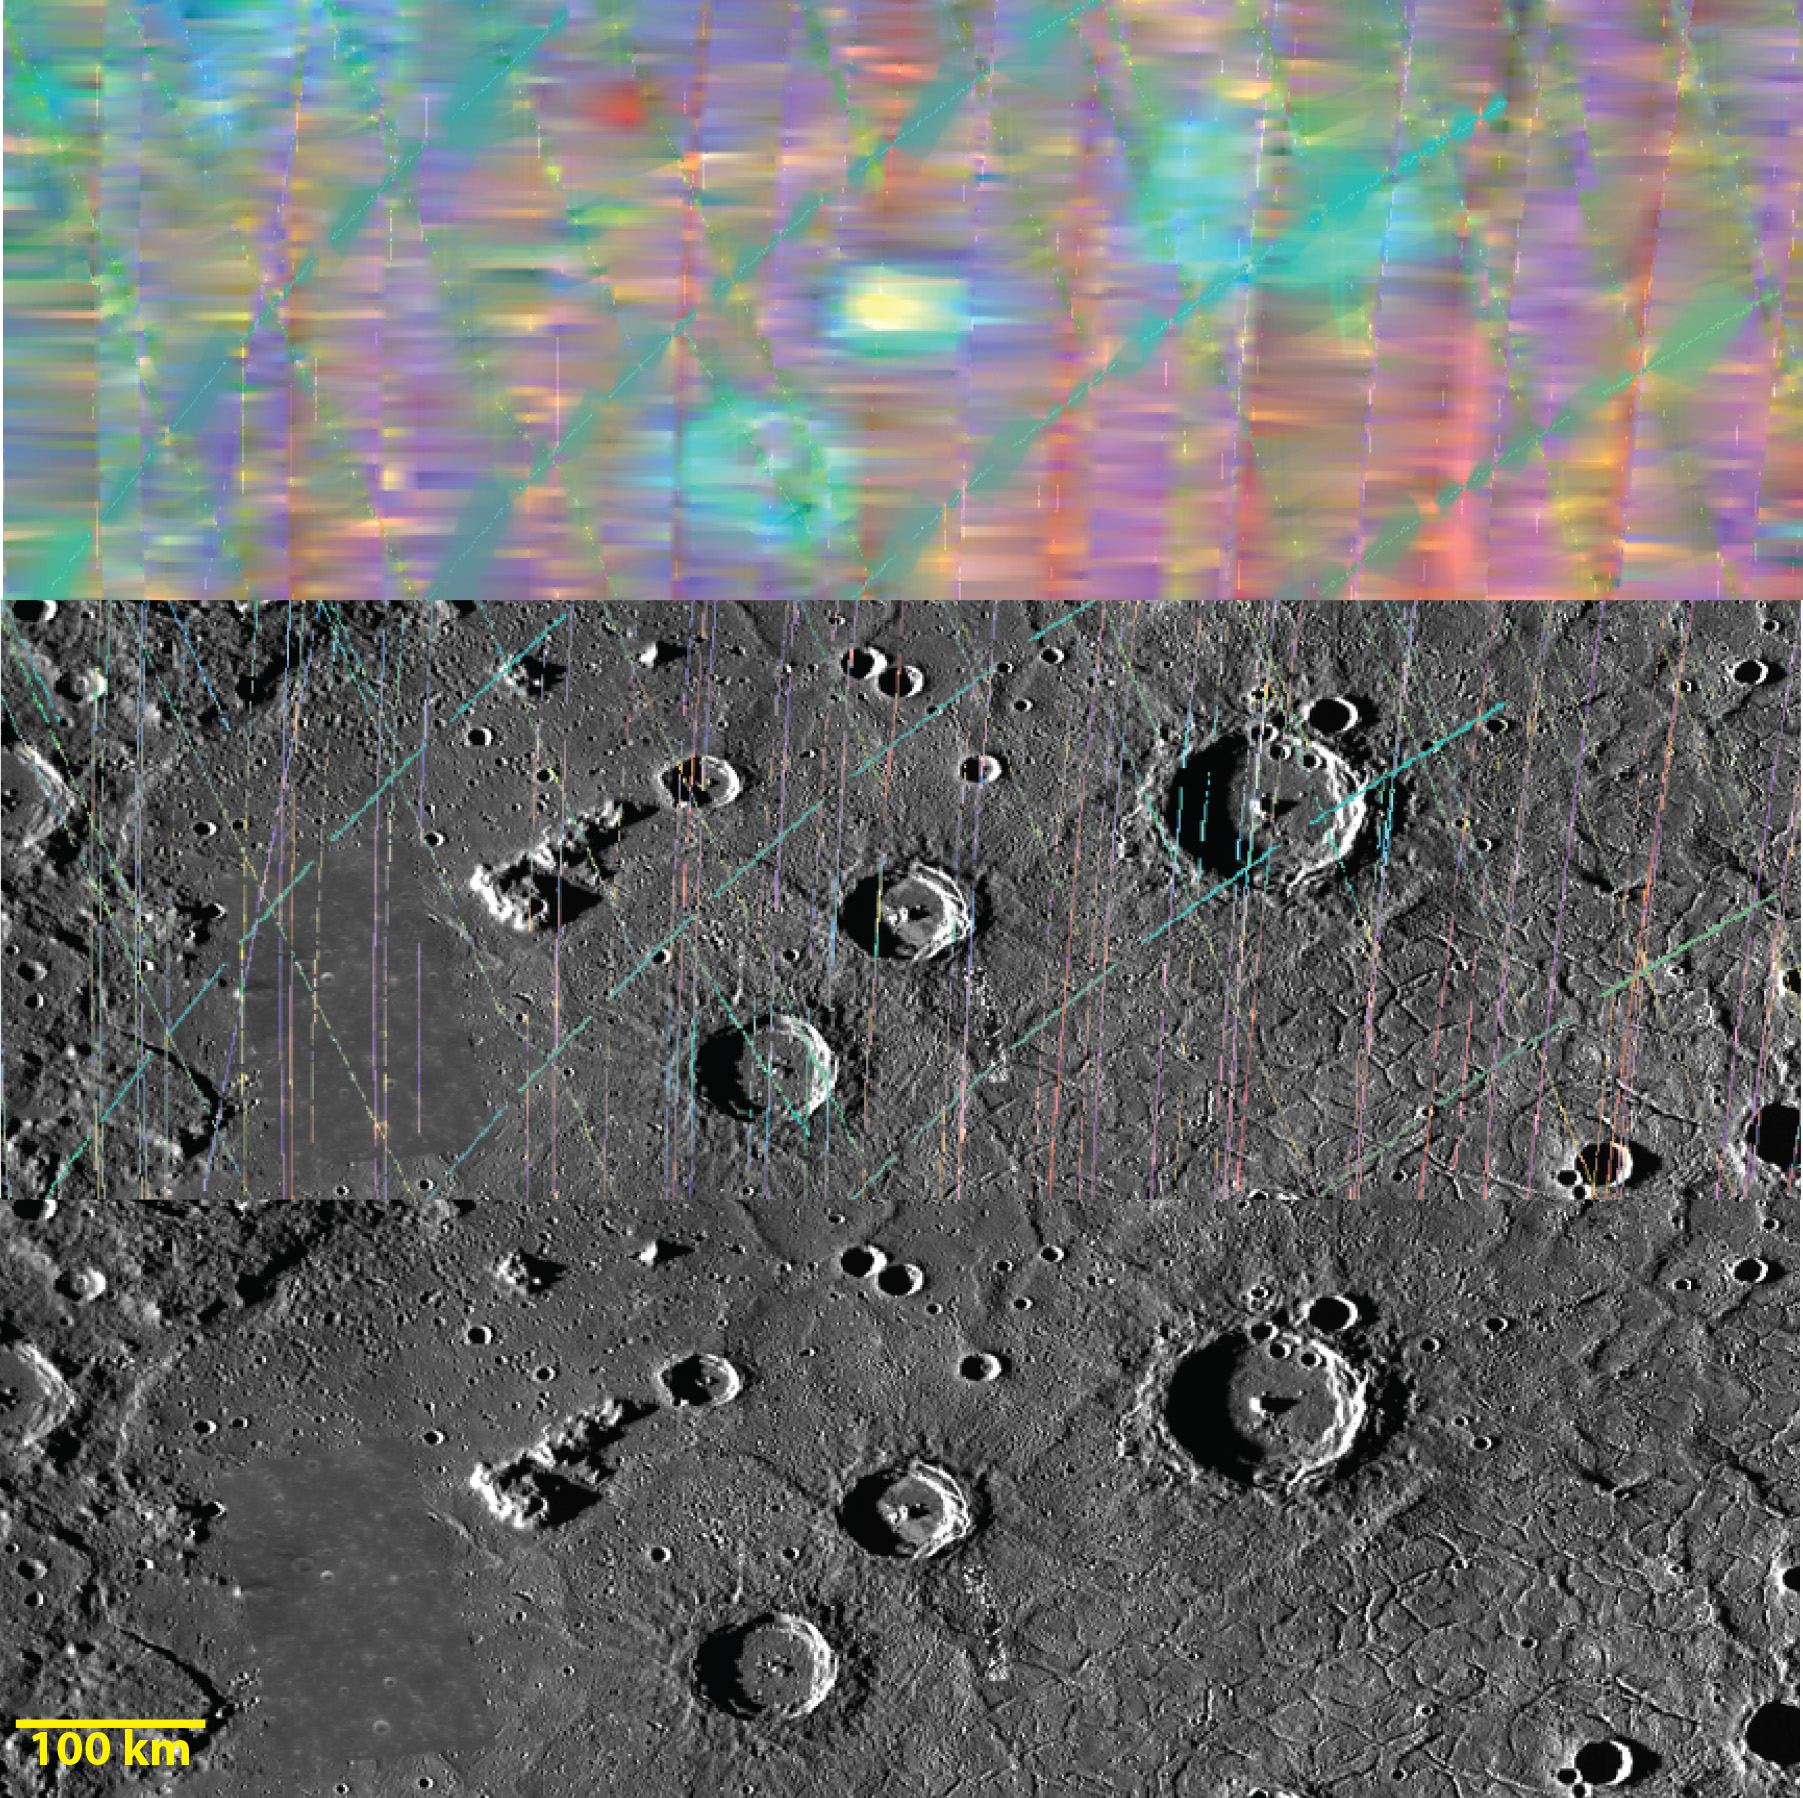

You Can Crater on Me

The top image is a MASCS VIRS interpolated color composite of craters Munch and Sander (center), with Poe toward the east. These craters are in the north of Caloris basin. The center image is a MASCS color composite showing individual spectral footprints. The bottom image is a monochrome MDIS mosaic of the same area. The three crater rims are blue, indicating low reflectance. Sander’s floor is yellow, however, which is high reflectance and indicative of fresh material.

The VIRS composite shows hundreds of individual footprints tracks (minimum 100-200 m across and 3-4 km long) taken from different directions and altitudes. In locations where multiple footprints cover the same area, the footprint with the best illumination for mineralogical interpretation (usually the lowest incidence angle where shadows are minimized) is used for making the map. In areas where footprints are sparse (separated by tens of km), observations are interpolated for complete coverage of the surface. This is particularly true in the northern hemisphere, where Caloris is located. In the MDIS mosaic, some brightness variations are due to tiling of images taken at different illuminations.

Date Created: June 16, 2014
Instruments: Visible and Infrared Spectrograph (VIRS) of the Mercury Atmosphere and Surface Composition Spectrometer (MASCS) and Mercury Dual Imaging System (MDIS)
VIRS Color Composite Wavelengths: 575 nm as red, 415 nm/750 nm as green, 310 nm/390 nm as blue
Center Latitude: 42.5°
Center Longitude: 154.5° E
Resolution: 1 km/pixel
Scale: Sander crater (center) is about 50 km (31 mi.) in diameter

The MESSENGER spacecraft is the first ever to orbit the planet Mercury, and the spacecraft’s seven scientific instruments and radio science investigation are unraveling the history and evolution of the Solar System’s innermost planet. MESSENGER acquired over 150,000 images and extensive other data sets. MESSENGER is capable of continuing orbital operations until early 2015.

For information regarding the use of images, see the MESSENGER image use policy.

Credit: NASA/Johns Hopkins University Applied Physics Laboratory/Carnegie Institution of Washington